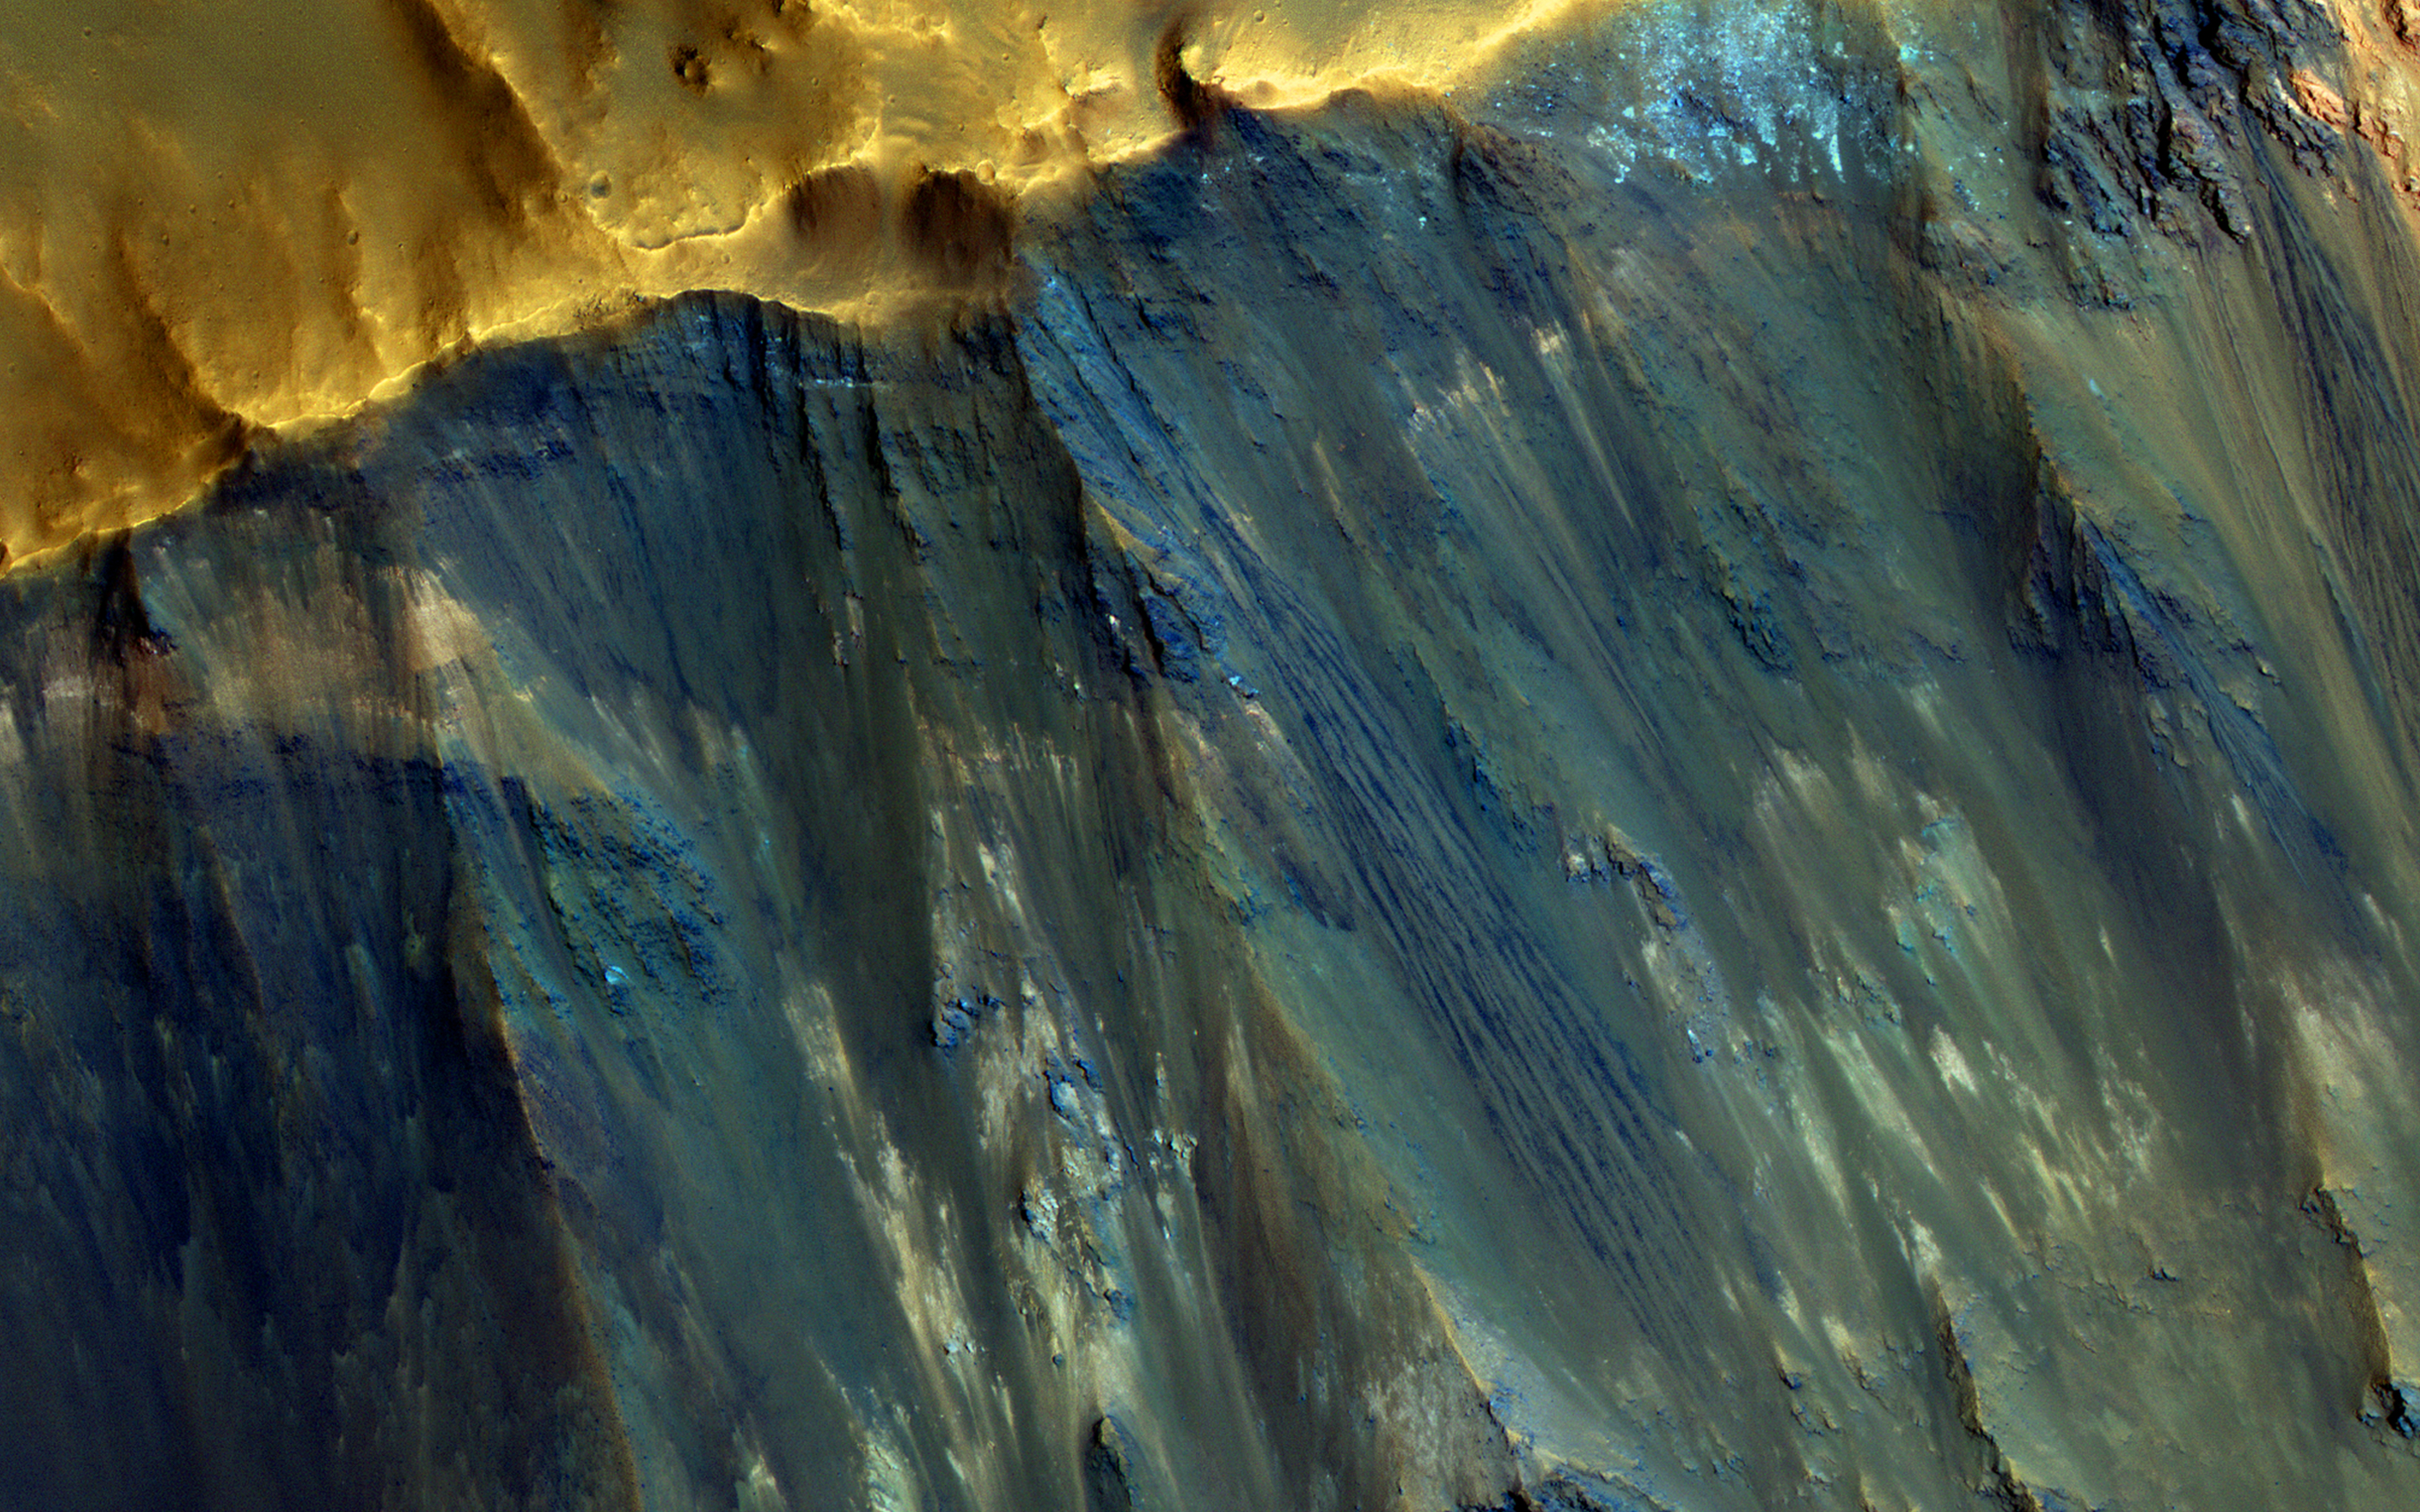

Hues in a Crater Slope

Impact craters expose the subsurface materials on steep slopes. However, these slopes often experience rockfalls and debris avalanches that keep the surface clean of dust, revealing a variety of hues, like in this enhanced-color image, representing different rock types. The bright reddish material at the top of the crater rim is from a coating of the Martian dust.

The long streamers of material are from downslope movements. Also revealed in this slope are a variety of bedrock textures, with a mix of layered and jumbled deposits. This sample is typical of the Martian highlands, with lava flows and water-lain materials depositing layers, then broken up and jumbled by many impact events.

(Note: North is approximately down in the cutout and above image).

This is a stereo pair with ESP_021454_1550.

The University of Arizona, Tucson, operates HiRISE, which was built by Ball Aerospace & Technologies Corp., Boulder, Colo. NASA’s Jet Propulsion Laboratory, a division of Caltech in Pasadena, California, manages the Mars Reconnaissance Orbiter Project for NASA’s Science Mission Directorate, Washington.

Credit: NASA/JPL-Caltech/Univ. of Arizona